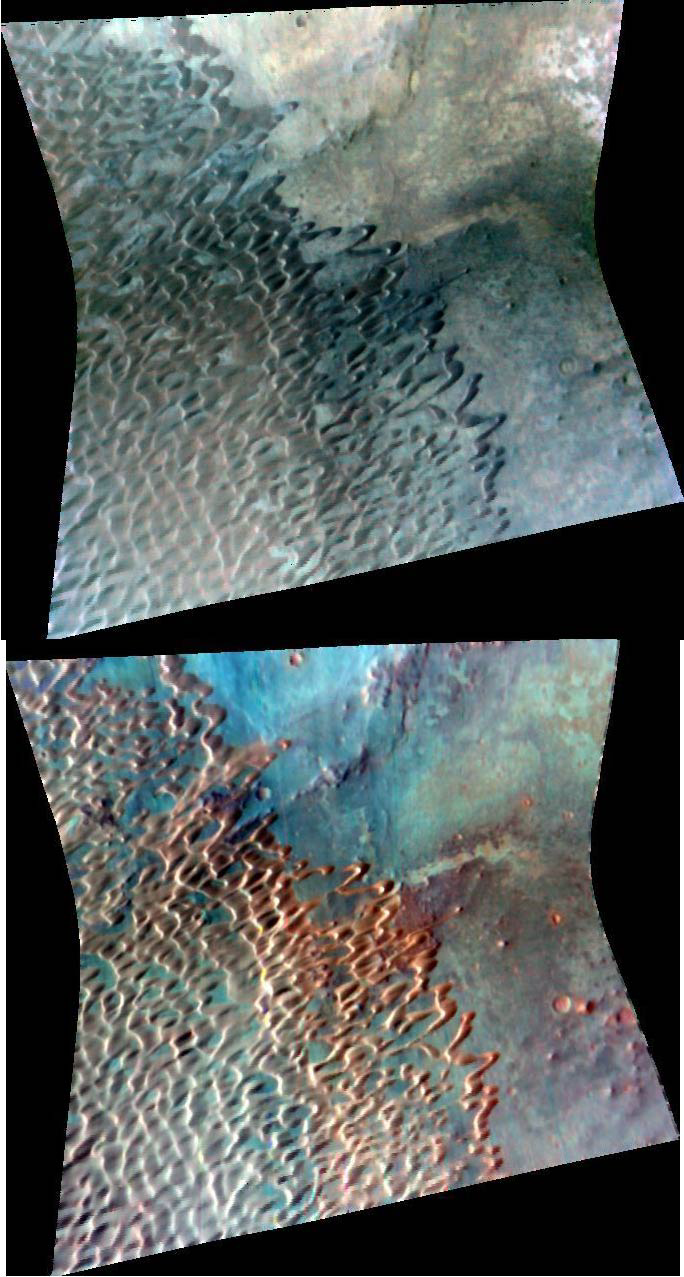

Dune Field in Nili Pateria

The Compact Reconnaissance Imaging Spectrometer for Mars (CRISM) took this image of the southeastern edge of a large dune field within Nili Patera, an irregularly shaped volcanic caldera that is about 65 kilometers (40 miles) in diameter. The image was acquired at 1333 UTC (8:33 a.m. EST) on Feb. 1, 2007, near 8.8 degrees north latitude, 67.3 degrees east longitude. CRISM’s image was taken in 544 colors covering 0.36-3.92 micrometers, and shows features as small as 20 meters (66 feet) across. The region covered by the image is just over 10 kilometers (6 miles) wide at its narrowest point.

The top image was constructed from three visible wavelengths that correspond to what our eyes would see; the colors are stretched to bring out subtle color contrast. The bottom image is a spectral map constructed using three infrared wavelengths that usually highlight compositional variations. Areas with high concentrations of iron- and magnesium-rich igneous minerals appear red.

The entire dune field, covering about 500 square kilometers, resides mainly in the southwest quadrant of the caldera, occupying approximately 15% of its floor. Some of the dune forms seen here are “barchans” — individual, crescent shaped dunes that form when winds come primarily from one direction, resulting in one slipface. The orientation of the slipfaces indicates that primary winds were coming from the east-northeast. Using images from Mars Global Surveyor’s narrow-angle camera, researchers measured approximately 400 slipfaces throughout the dune field and calculated an average azimuth of 245 degrees. Some of the barchans have elongated horns, suggesting that they experienced a slight secondary wind, or that the primary wind direction varied a little. When sufficient sand is available, barchans will coalesce, losing their individual crescentic shape. The resulting dune form, referred to as barchanoid, describes the vast majority of dunes in this image.

In the lower left portion of the image, where the dune pattern is most regular, the distance from dune crest to dune crest is about 400 meters (437 yards). The relationship shown here, with barchans at the margin of a barchanoid dune field, is common on Mars.

CRISM’s mission: Find the spectral fingerprints of aqueous and hydrothermal deposits and map the geology, composition and stratigraphy of surface features. The instrument will also watch the seasonal variations in Martian dust and ice aerosols, and water content in surface materials — leading to new understanding of the climate.

The Compact Reconnaissance Imaging Spectrometer for Mars (CRISM) is one of six science instruments on NASA’s Mars Reconnaissance Orbiter. Led by The Johns Hopkins University Applied Physics Laboratory, the CRISM team includes expertise from universities, government agencies and small businesses in the United States and abroad.

Credit: NASA/JPL/JHUAPL/USGS